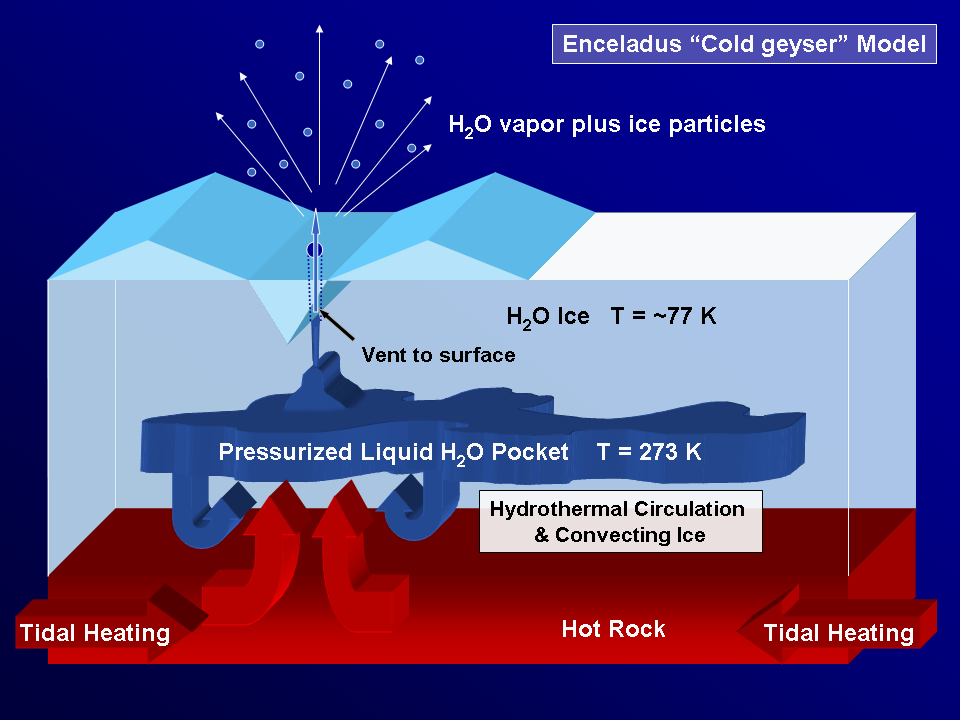

Enceladus “Cold Geyser” Model

As Saturn’s active moon Enceladus continues to spew icy particles into space, scientists struggle to understand the mechanics of what is going on beneath the fractured south polar terrain. This graphic illustrates key aspects of the model proposed by the Cassini imaging science team in a paper published in the journal Science on March 10, 2006.

The model shows how proposed underground reservoirs of pressurized liquid water above 273 degrees Kelvin (0 degrees Celsius) could fuel geysers that send jets of icy material into the skies above the moon’s south pole. In the graphic, the vent to the surface pierces one of the “tiger stripe” fractures seen in Cassini views of the southern polar terrain (see PIA06247 for a look at the tiger stripes). Temperatures increase with depth.

Some combination of internal radioactive decay and flexing — perhaps concentrated within the tiger stripe fractures and brought about by the particular characteristics of Enceladus’ orbit–is implicated as the source of the heat creating the liquid reservoirs. However, it is not yet clear how the deep interior of Enceladus functions, nor whether the moon is fully differentiated (separated into layers, with rock at the center and ice outside).

The Cassini-Huygens mission is a cooperative project of NASA, the European Space Agency and the Italian Space Agency. The Jet Propulsion Laboratory, a division of the California Institute of Technology in Pasadena, manages the mission for NASA’s Science Mission Directorate, Washington, D.C. The Cassini orbiter and its two onboard cameras were designed, developed and assembled at JPL. The imaging operations center is based at the Space Science Institute in Boulder, Colo.

Credit: NASA/JPL/Space Science Institute